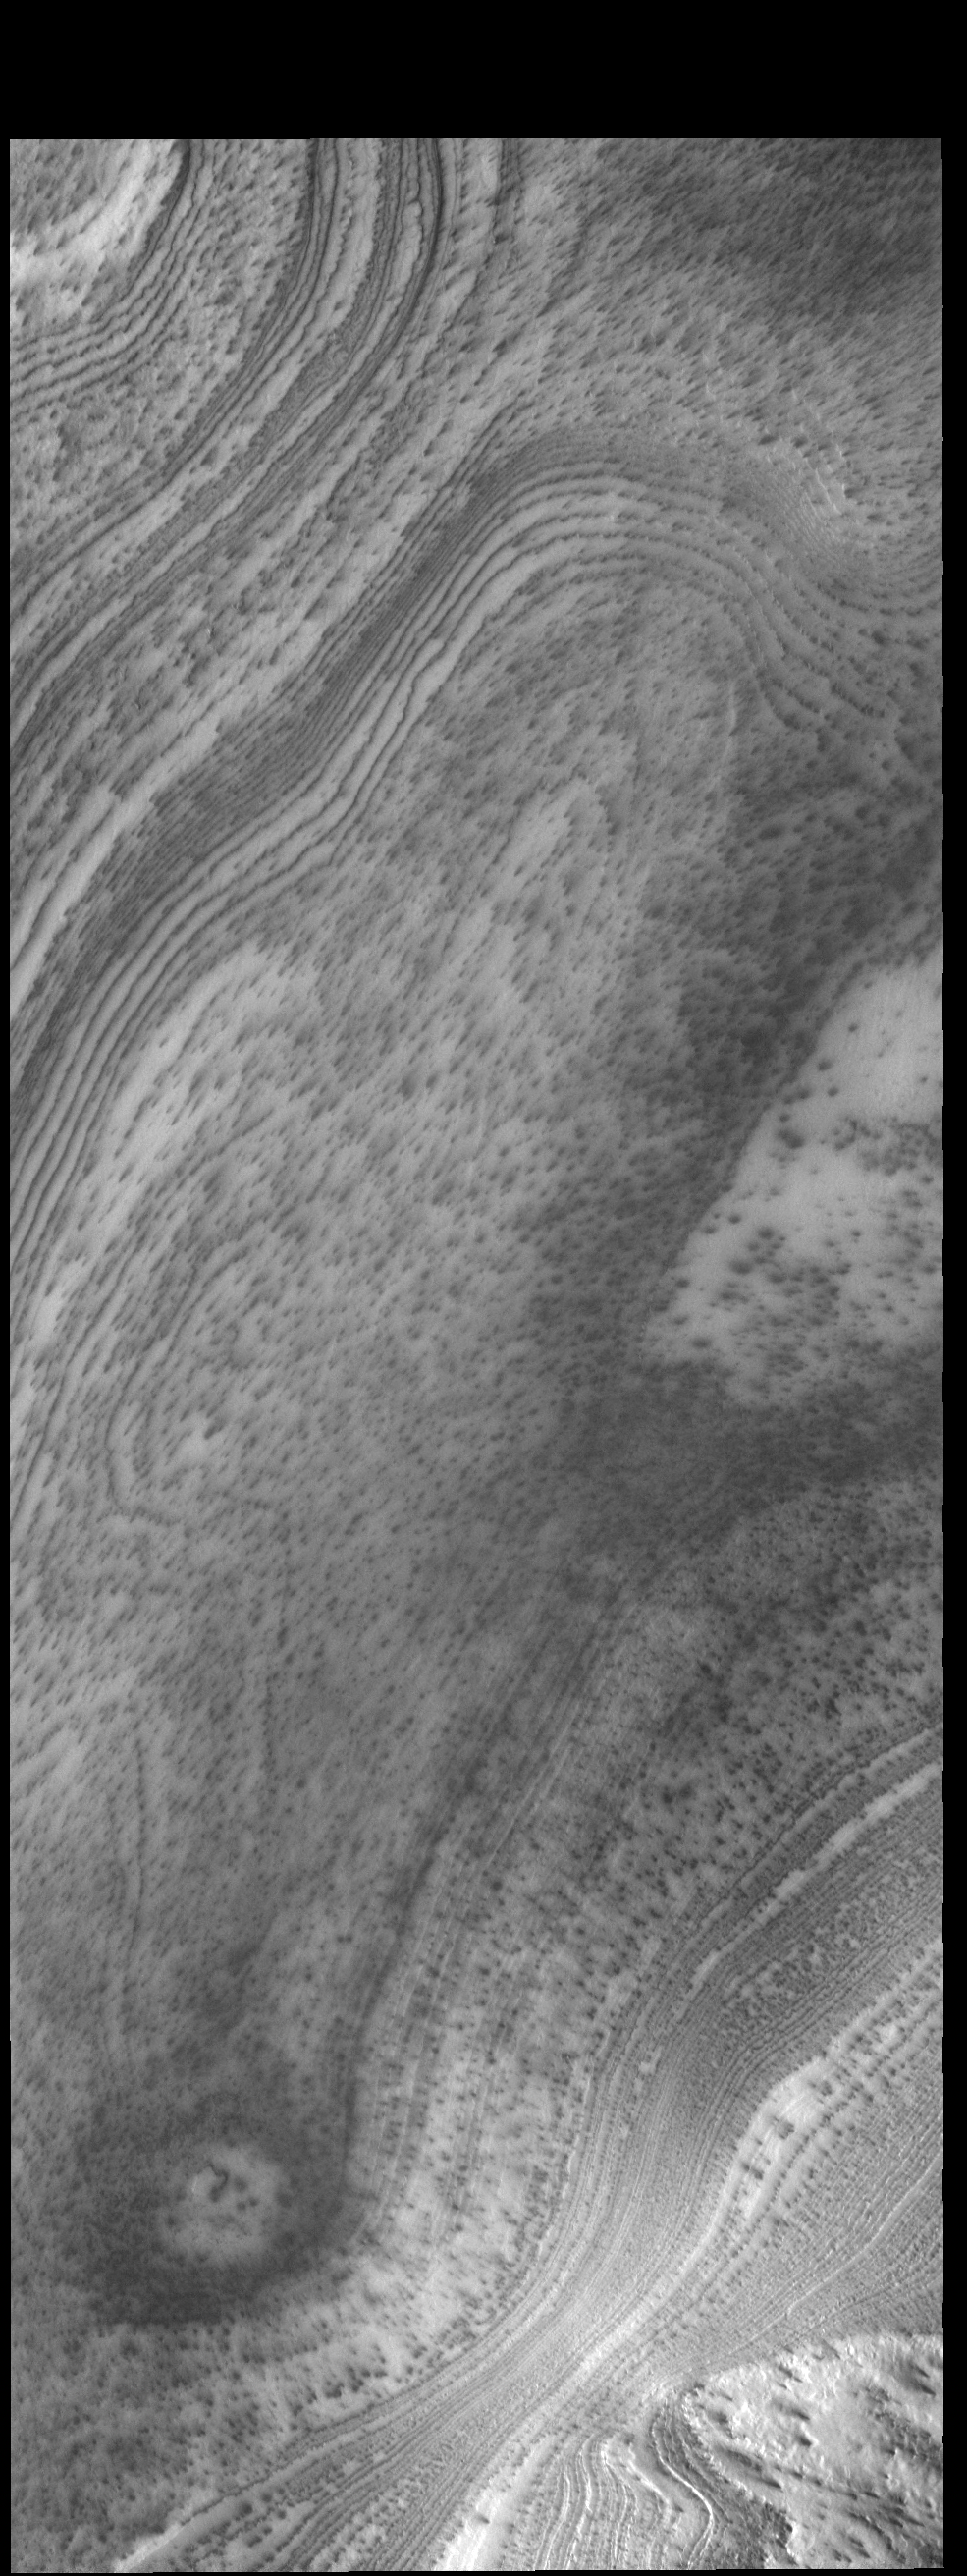

South Polar Layers

This VIS image shows layering in the south polar cap.

Credit: NASA/JPL-Caltech/ASU